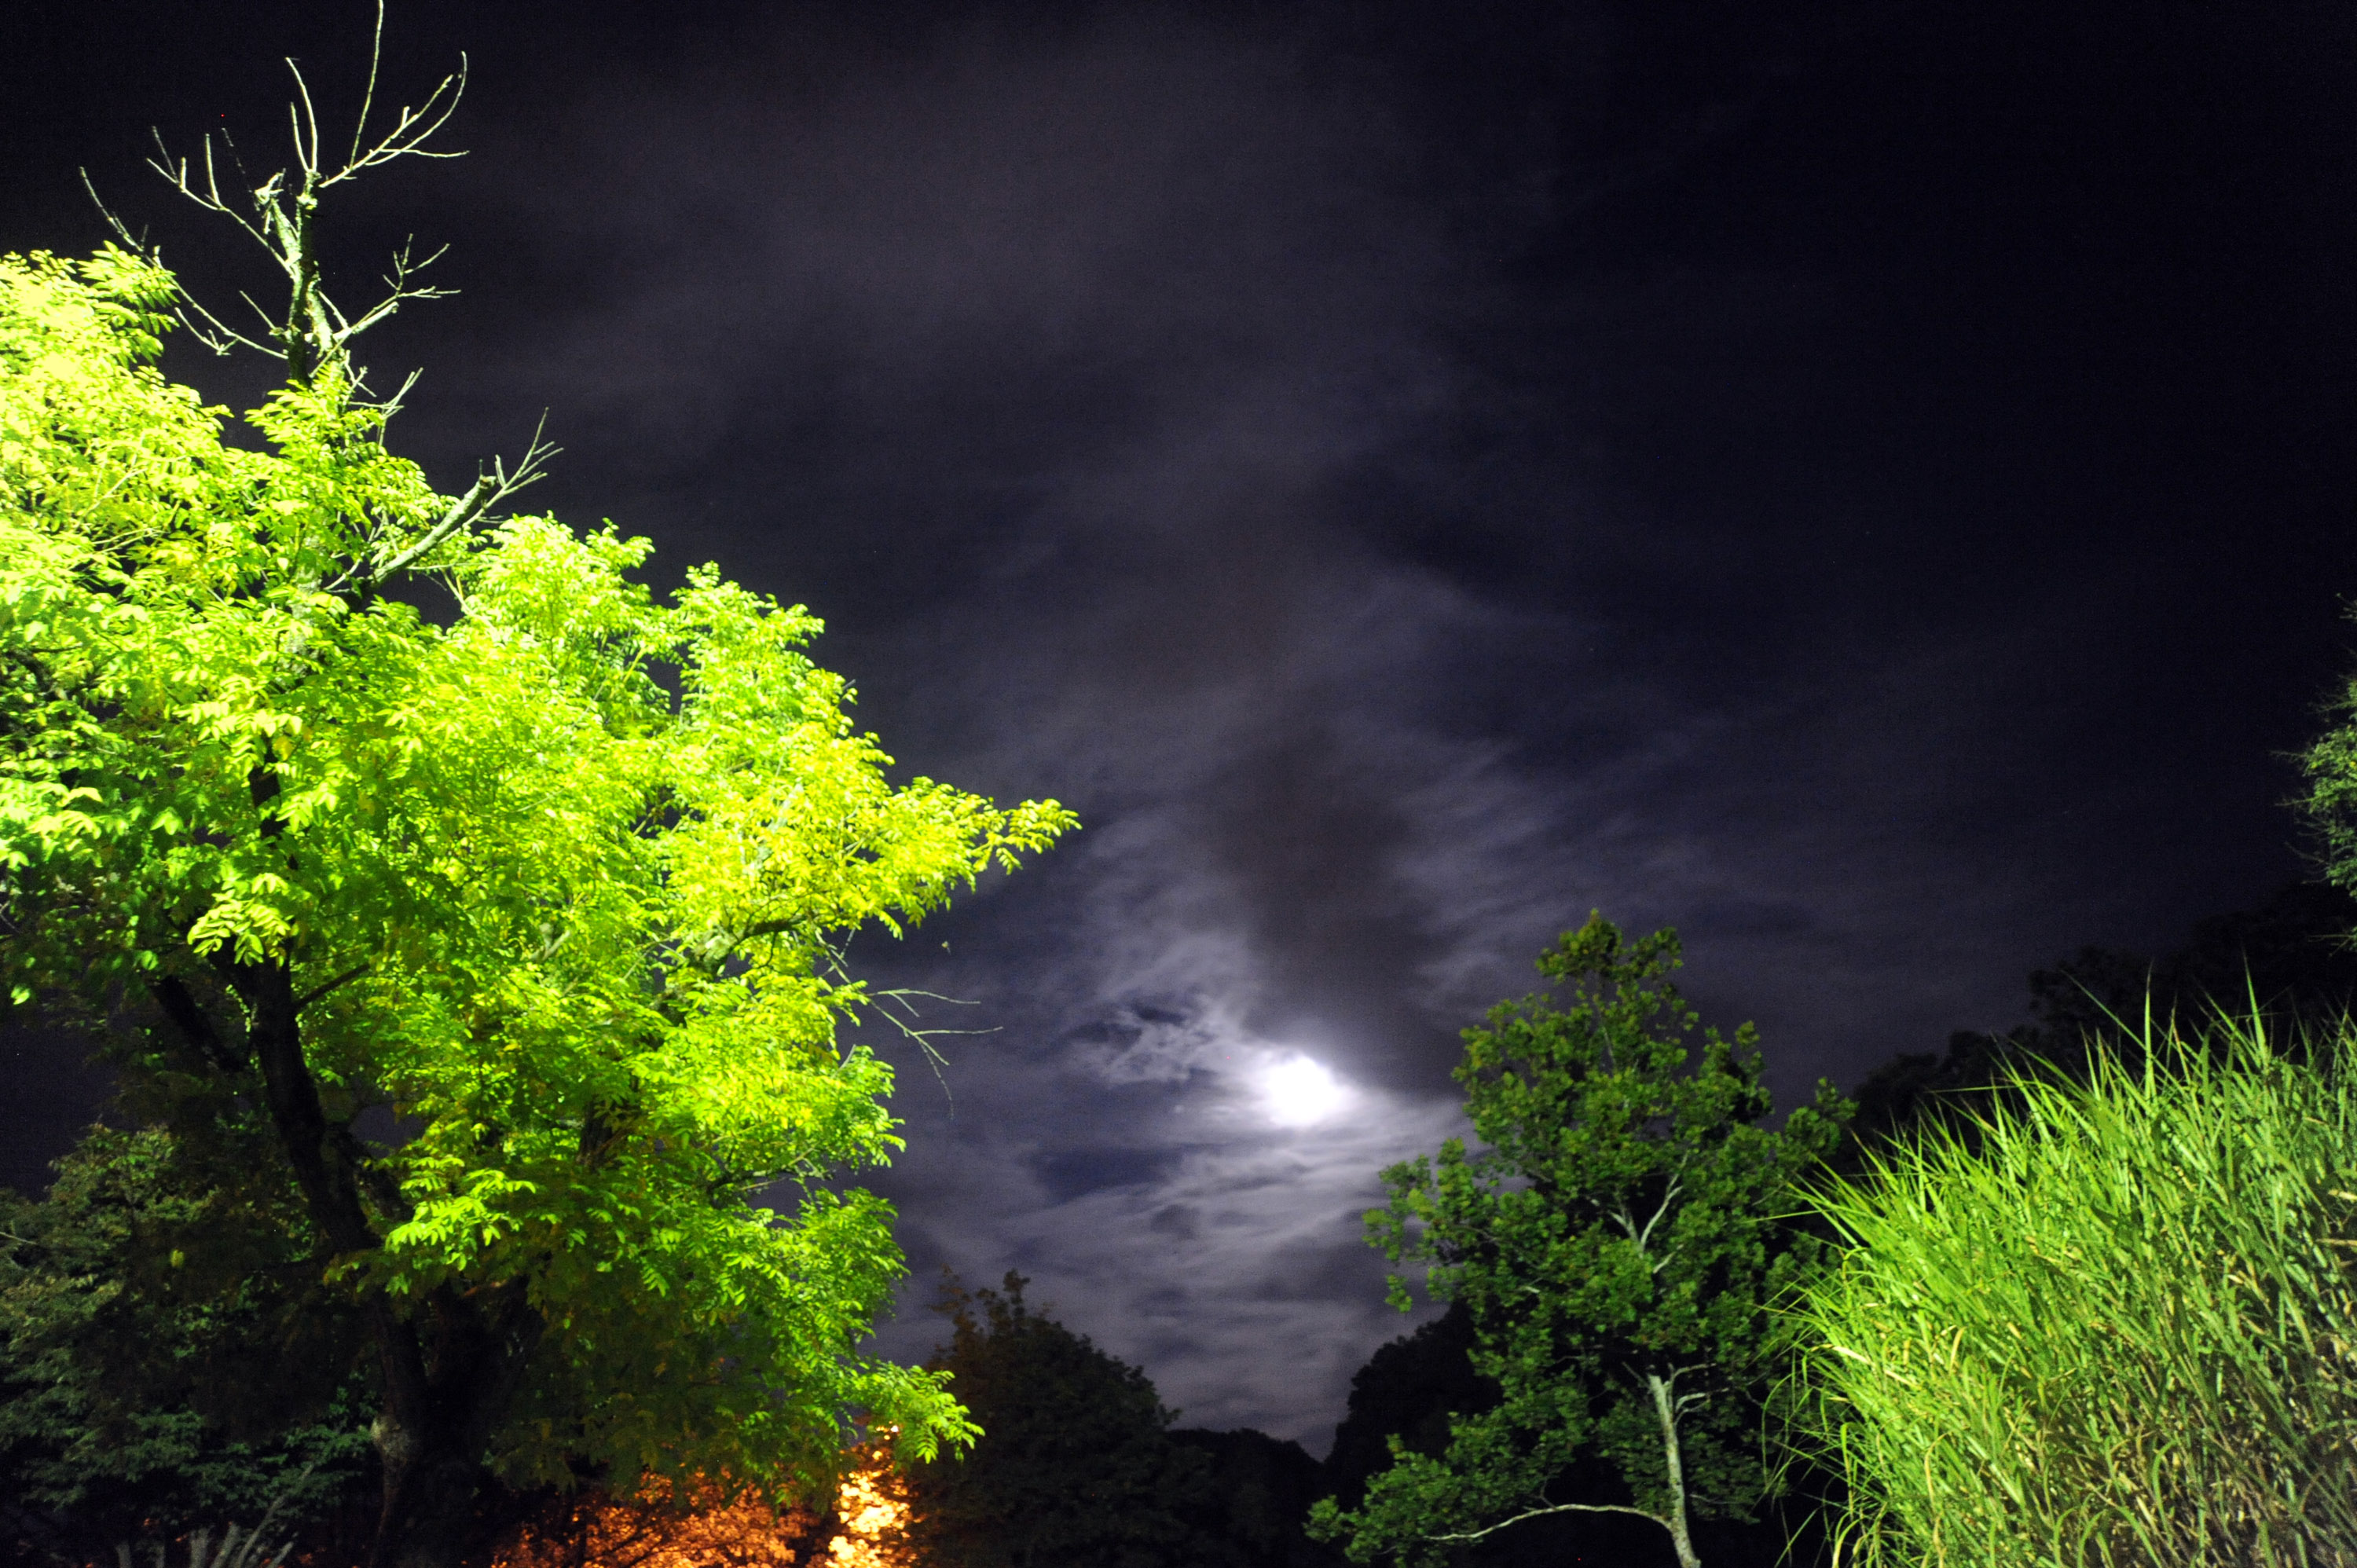

Harvest Moon at NASA Goddard

September's Harvest Moon as seen around NASA's Goddard Space Flight Center. According to folklore, every full Moon has a special name. There's the Wolf Moon, the Snow Moon, the Worm Moon, the Sprouting Grass Moon, the Flower Moon, the Strawberry Moon, the Thunder Moon, the Sturgeon Moon, the Harvest Moon, the Hunter's Moon, the Beaver Moon, and the Long Night's Moon. Each name tells us something about the season or month in which the full Moon appears. This month's full Moon is the Harvest Moon. More about the Harvest Moon from NASA: Science

Credit: NASA/Goddard/Debbie Mccallum